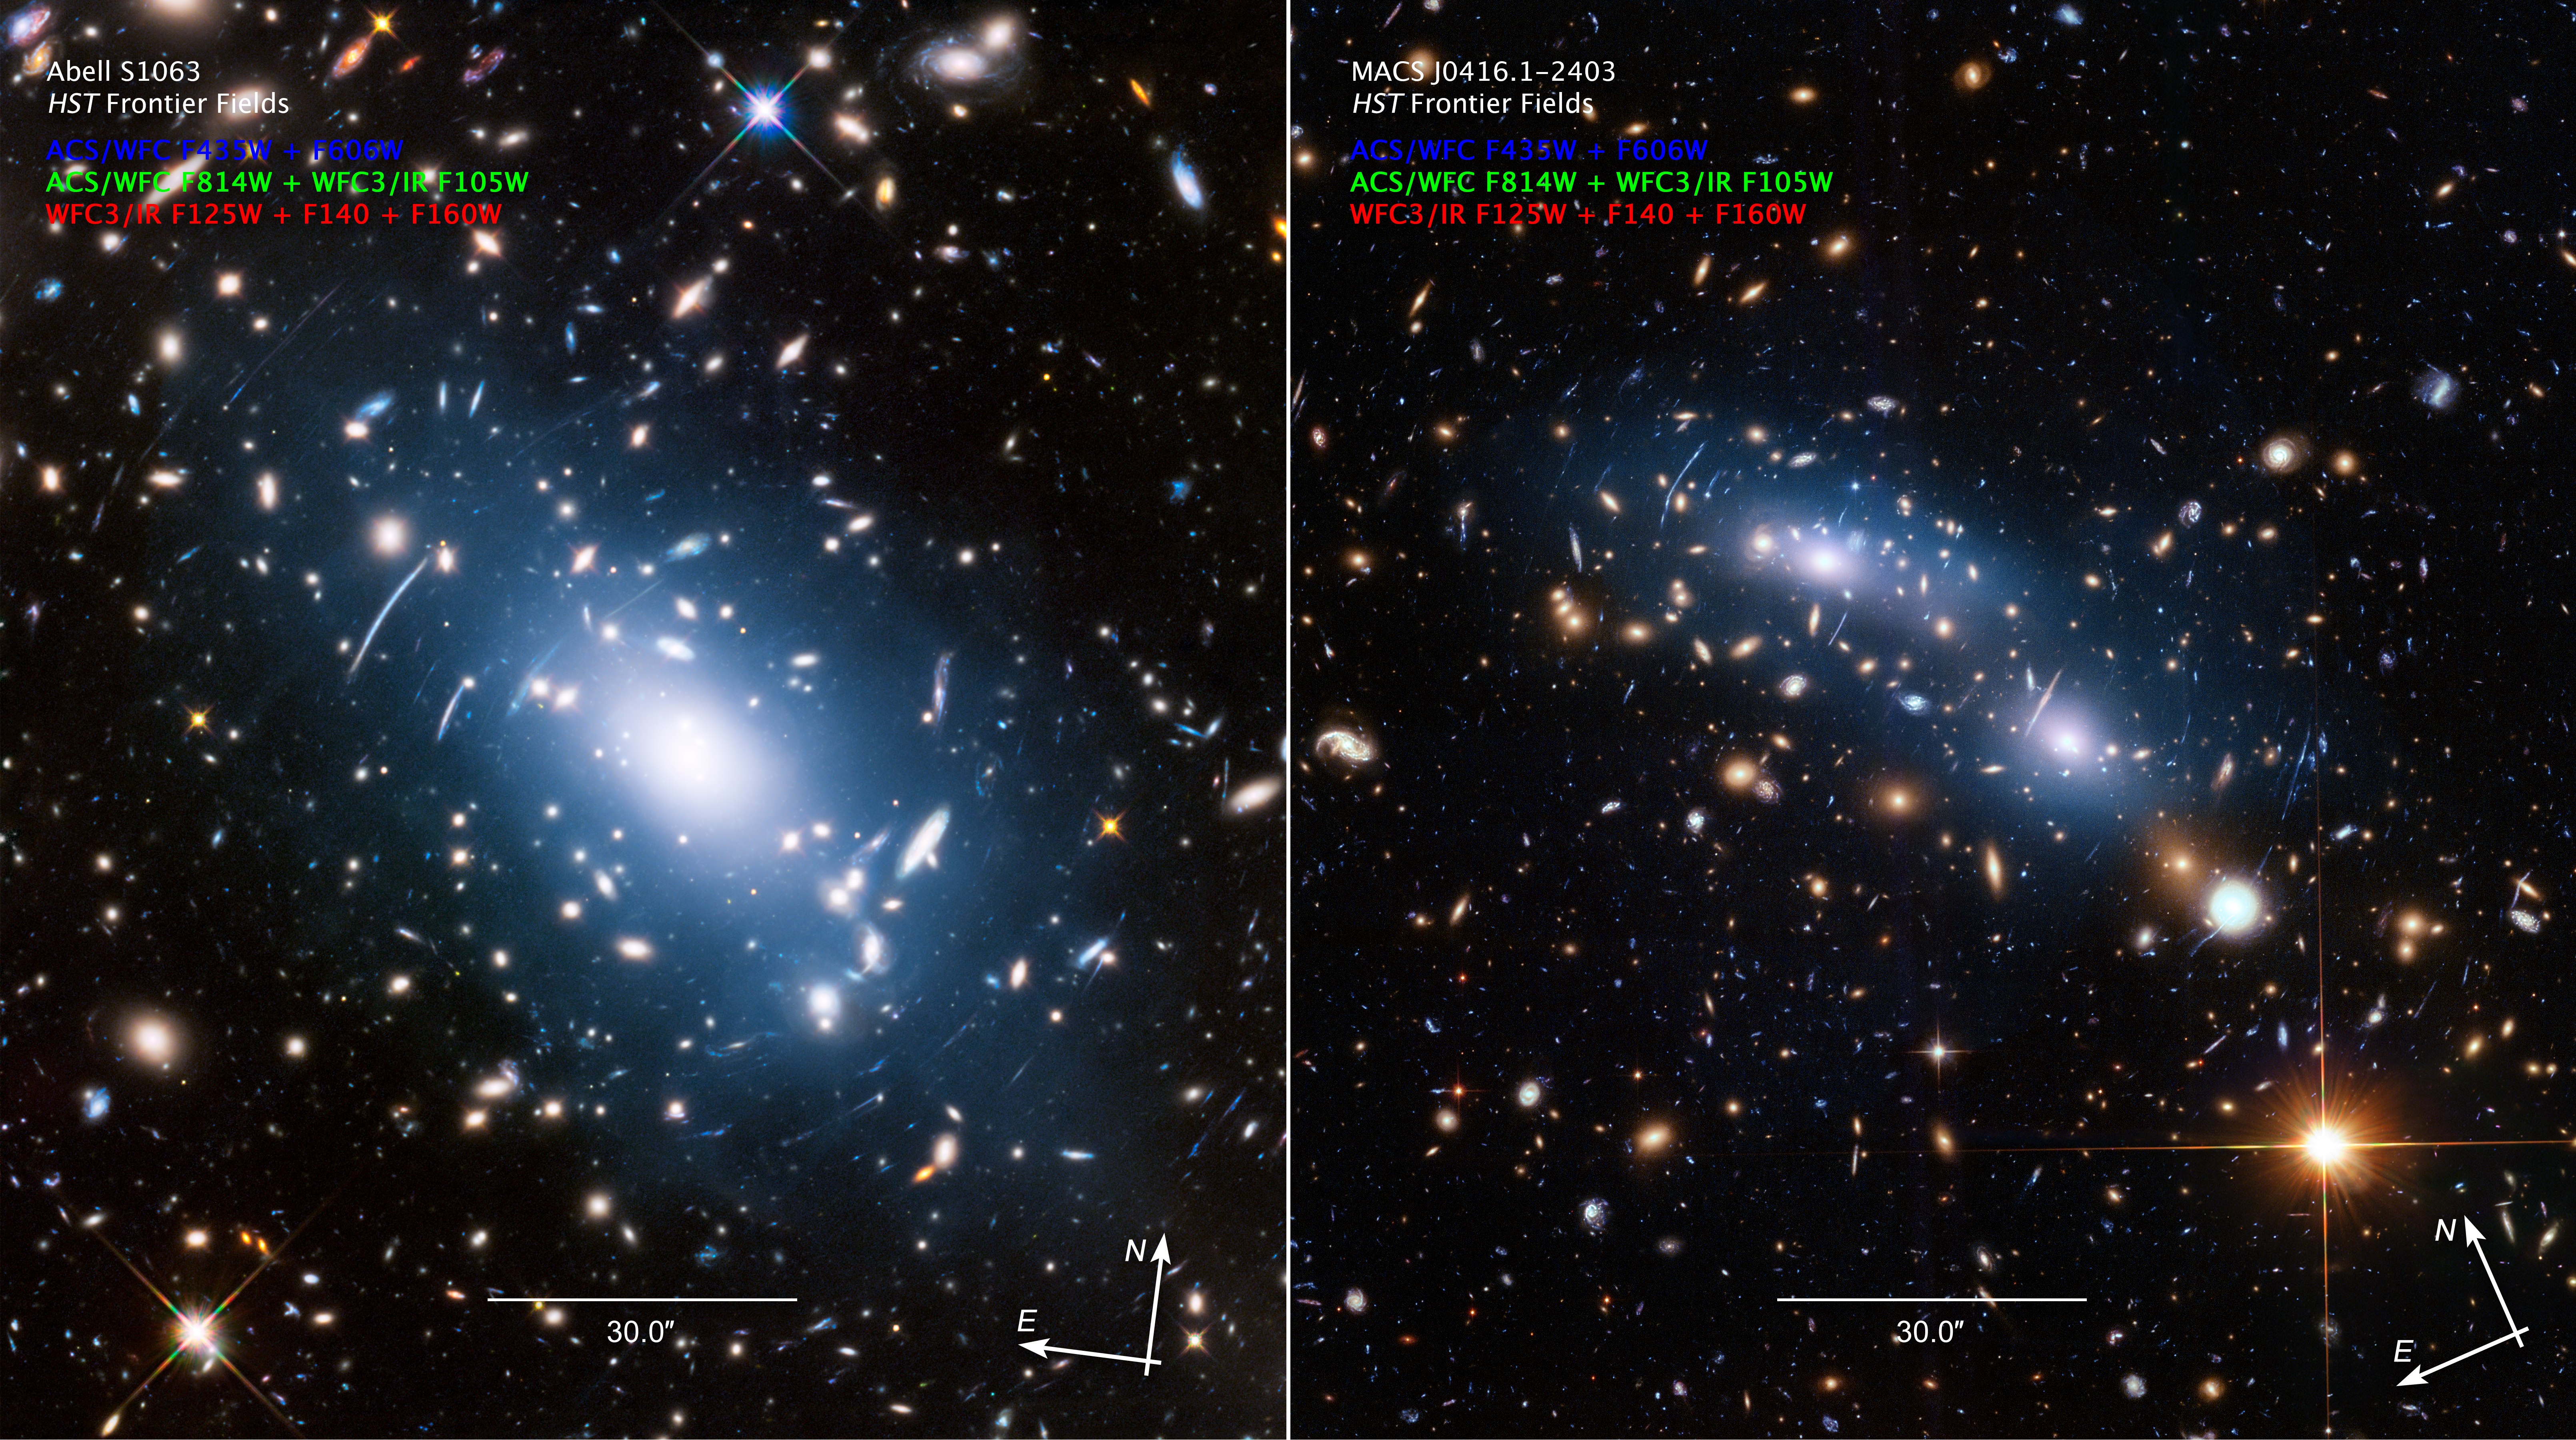

Compass Image for Intracluster Light in Galaxy Clusters Abell S1063 and MACS J0416.1-2403

Credit: NASA, ESA, and M. Montes (University of New South Wales)